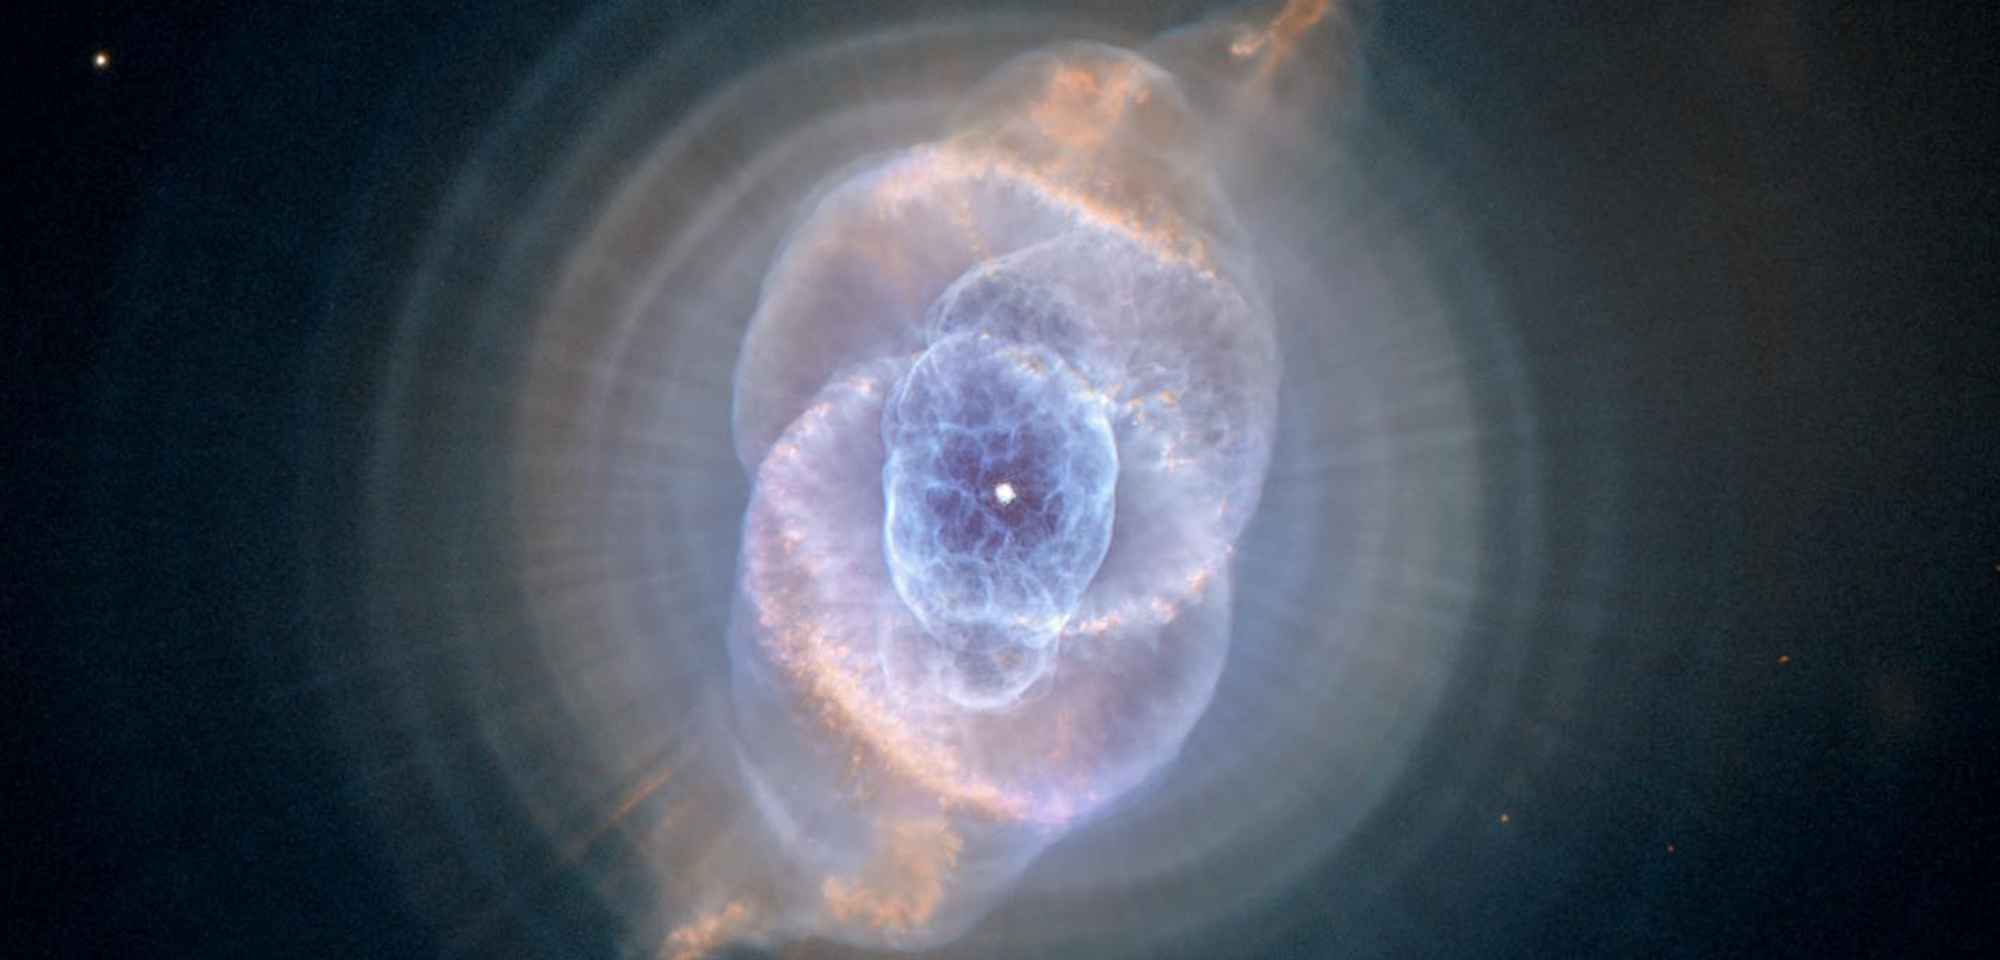

Cat’s Eye Nebula

Though the Cat's Eye Nebula was one of the first planetary nebulae to be discovered, it is one of the most complex such nebulae ever seen. Planetary nebulae form when Sun-like stars gently eject their outer gaseous layers, creating amazing and confounding shapes. The Cat's Eye Nebula, also known as NGC 6543, is a visual "fossil record" of the dynamics and late evolution of a dying star. It is estimated to be 1,000 years old.

In 1994, initial Hubble observations revealed the nebula's surprisingly intricate structures, including gas shells, jets of high-speed gas, and unusual shock-induced knots of gas. Subsequent Hubble images showed a bull's-eye pattern of eleven or more concentric rings, or shells, of dust around the Cat's Eye. Each "ring" is actually the edge of a spherical bubble seen projected onto the sky — that's why it appears bright along its outer edge.

Observations suggest the star that created the Cat's Eye Nebula ejected its mass in a series of pulses at 1,500-year intervals. These convulsions created dust shells, each of which contains as much mass as all of the planets in our solar system combined (still only one percent of the Sun's mass). These concentric shells make a layered, onion-skin structure around the dying star. The view from Hubble is like seeing an onion cut in half, where each skin layer is discernible.

Approximately 1,000 years ago the pattern of mass loss suddenly changed, and the Cat's Eye Nebula began forming inside the dusty shells. It has been expanding ever since, as discernible in comparing Hubble images taken in 1994, 1997, 2000, and 2002. But what caused this dramatic change? Many aspects of the process that leads a star to lose its gaseous envelope are still poorly understood, and the study of planetary nebulae is one of the few ways to recover information about these last few thousand years in the life of a Sun-like star.

Until recently, it was thought that shells around planetary nebulae were a rare phenomenon. However, Romano Corradi of the Isaac Newton Group of Telescopes in Spain and his collaborators instead used Hubble to show that the formation of these rings is likely to be the rule rather than the exception. In 2013, Martin A. Guerrero, of the Instituto de Astrofisica de Andalucia in Spain, used Hubble to study the temperature and density of the Cat's Eye Nebula's shells. He found that the shells represent a series of shocks propagating into pre-existing lower density material.

Several explanations have been proposed for the bull's-eye patterns seen around planetary nebulae, including cycles of magnetic activity somewhat similar to our own Sun's sunspot cycle, the action of a companion star orbiting around the dying star, and stellar pulsations. Another school of thought is that the material is ejected smoothly from the star, and the rings are created later on due to the formation of waves in the outflowing material. Further observations and more theoretical studies are needed to decide between these and other possible explanations.

Constellation: Draco

Distance: 3,000 light-years (1,000 parsecs)

Instrument: Advanced Camera for Surveys/WFC

Image Filters: F502N [O III], FR505N [O III], F658N (H-alpha+[N II])

Credit: NASA, ESA, and the Hubble Heritage Team (STScI/AURA)